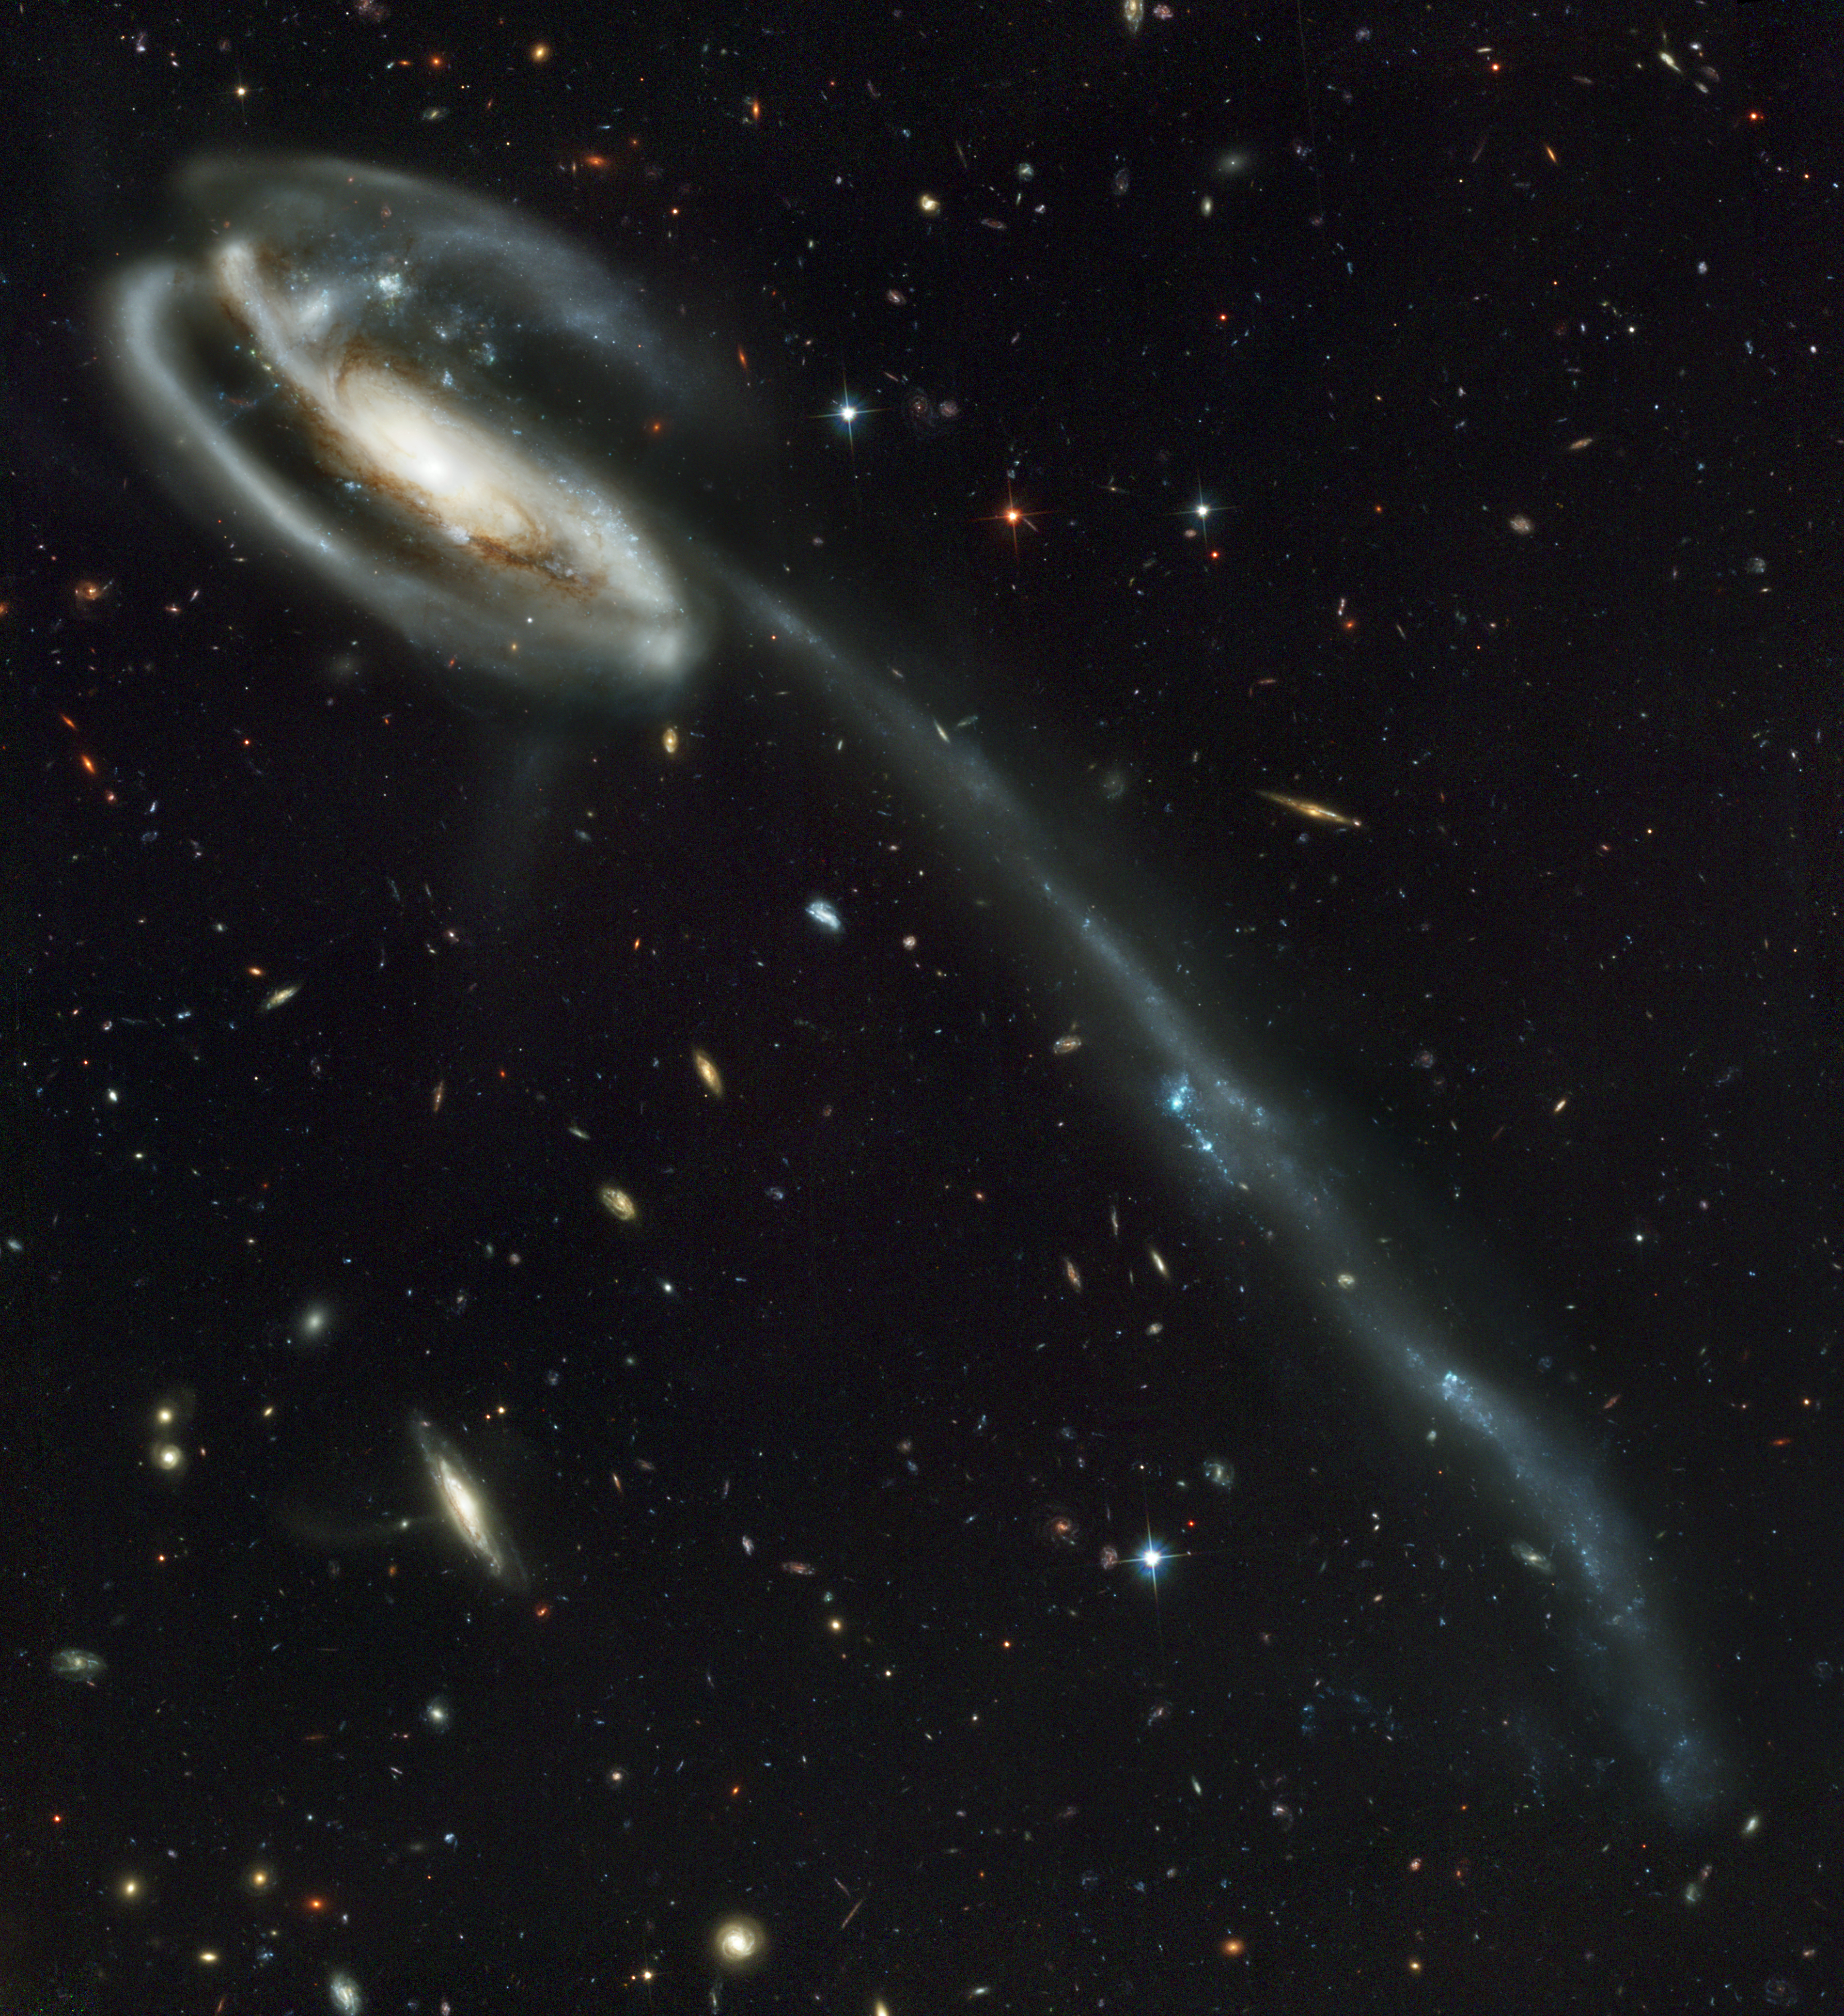

The Tadpole Galaxy: Distorted Victim of Cosmic Collision

Against a stunning backdrop of thousands of galaxies, this odd-looking galaxy with the long streamer of stars appears to be racing through space, like a runaway pinwheel firework.

This picture of the galaxy UGC 10214 was taken by the Advanced Camera for Surveys (ACS), which was installed aboard NASA's Hubble Space Telescope in March during Servicing Mission 3B. Dubbed the "Tadpole," this spiral galaxy is unlike the textbook images of stately galaxies. Its distorted shape was caused by a small interloper, a very blue, compact galaxy visible in the upper left corner of the more massive Tadpole. The Tadpole resides about 420 million light-years away in the constellation Draco.

Seen shining through the Tadpole's disk, the tiny intruder is likely a hit-and-run galaxy that is now leaving the scene of the accident. Strong gravitational forces from the interaction created the long tail of debris, consisting of stars and gas that stretch out more than 280,000 light-years.

Numerous young blue stars and star clusters, spawned by the galaxy collision, are seen in the spiral arms, as well as in the long "tidal" tail of stars. Each of these clusters represents the formation of up to about a million stars. Their color is blue because they contain very massive stars, which are 10 times hotter and 1 million times brighter than our Sun. Once formed, the star clusters become redder with age as the most massive and bluest stars exhaust their fuel and burn out. These clusters will eventually become old globular clusters similar to those found in essentially all halos of galaxies, including our own Milky Way.

Two prominent clumps of young bright blue stars in the long tail are separated by a "gap" - a section that is fainter than the rest of the tail. These clumps of stars will likely become dwarf galaxies that orbit in the Tadpole's halo.

The galactic carnage and torrent of star birth are playing out against a spectacular backdrop: a "wallpaper pattern" of 6,000 galaxies. These galaxies represent twice the number of those discovered in the legendary Hubble Deep Field, the orbiting observatory's "deepest" view of the heavens, taken in 1995 by the Wide Field and Planetary Camera 2. The ACS picture, however, was taken in one-twelfth the time it took to observe the original Hubble Deep Field. In blue light, ACS sees even fainter objects than were seen in the "deep field." The galaxies in the ACS picture, like those in the deep field, stretch back to nearly the beginning of time. They are a myriad of shapes and represent fossil samples of the universe's 13-billion-year evolution.

The ACS image is so sharp that astronomers can identify distant colliding galaxies, the "building blocks" of galaxies, an exquisite "Whitman's Sampler" of galaxies, and many extremely faraway galaxies.

ACS made this observation on April 1 and 9, 2002. The color image is constructed from three separate images taken in near-infrared, orange, and blue filters.

Credit: NASA, H. Ford (JHU), G. Illingworth (UCSC/LO), M.Clampin (STScI), G. Hartig (STScI), the ACS Science Team, and ESA; The ACS Science Team: H. Ford, G. Illingworth, M. Clampin, G. Hartig, T. Allen, K. Anderson, F. Bartko, N. Benitez, J. Blakeslee, R. Bouwens, T. Broadhurst, R. Brown, C. Burrows, D. Campbell, E. Cheng, N. Cross, P. Feldman, M. Franx, D. Golimowski, C. Gronwall, R. Kimble, J. Krist, M. Lesser, D. Magee, A. Martel, W. J. McCann, G. Meurer, G. Miley, M. Postman, P. Rosati, M. Sirianni, W. Sparks, P. Sullivan, H. Tran, Z. Tsvetanov, R. White, and R. Woodruff.